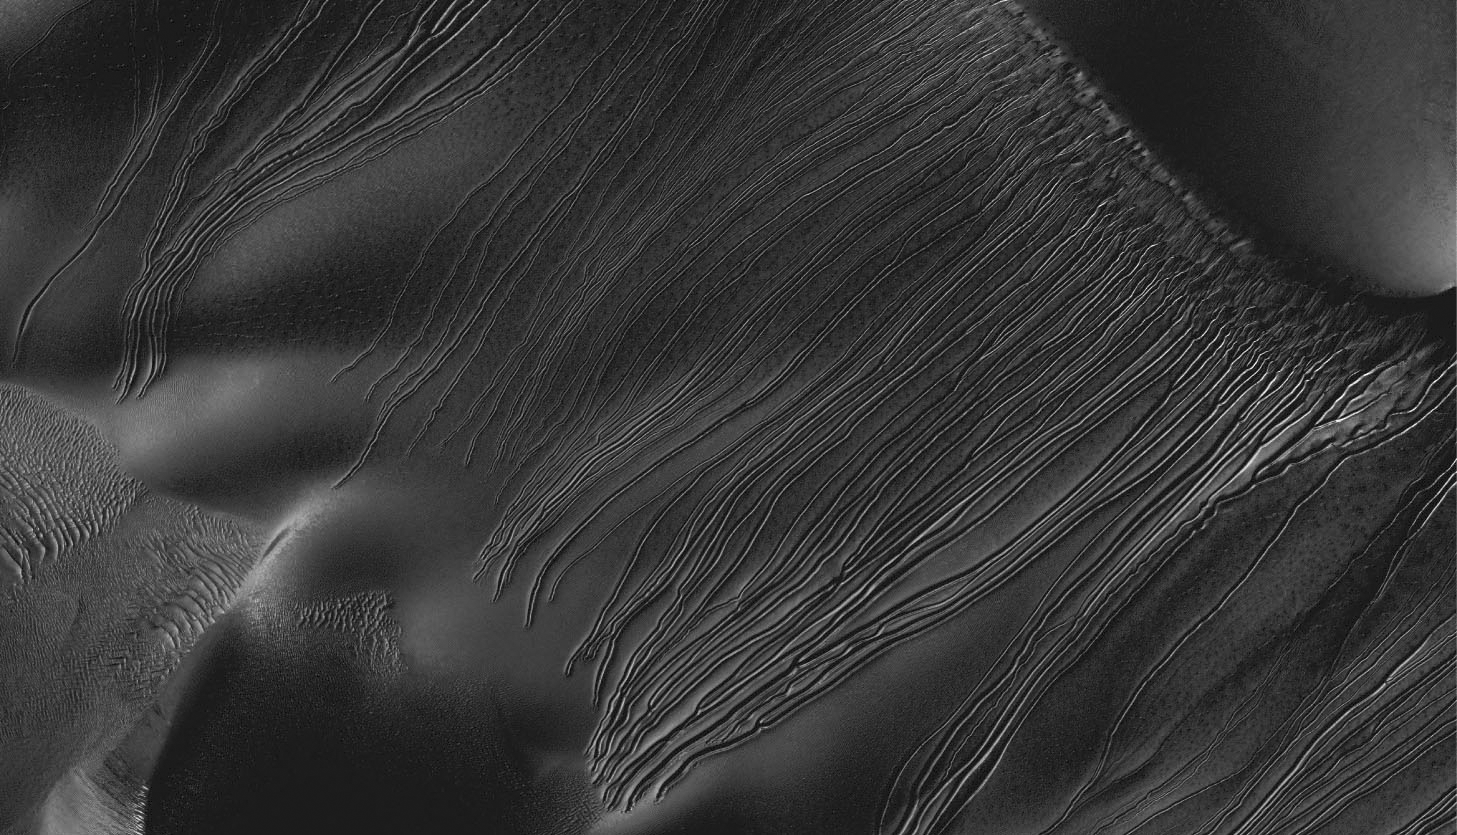

Linear Gullies Inside Russell Crater, Mars

Figure 1

Several types of downhill flow features have been observed on Mars. This image from the High Resolution Imaging Science Experiment (HiRISE) camera on NASA’s Mars Reconnaissance Orbiter is an example of a type called “linear gullies.” Linear gullies are characterized by relatively constant width and by raised banks or levees along the sides. Unlike gullies caused by water-lubricated flows on Earth and possibly on Mars, they don’t have aprons of debris at the downhill end of the channel. The grooves shown here, on the side of a large sand dune inside Russell Crater, are the longest linear gullies known, extending almost 1.2 miles (2 kilometers) down this dune slope.

New research points to chunks of frozen carbon dioxide, commonly called “dry ice,” creating linear gullies by gliding down sandy slopes on cushions of carbon-dioxide gas sublimating from the dry ice. Linear gullies are on mid-latitude sandy slopes, where the ground is covered with carbon-dioxide frost in Martian winter. Before-and-after pairs of HiRISE images indicate that the linear gullies are formed during early spring. Some linear gullies — such as the ones in the magnified section of this image shown as Figure 1 — have pits at the downhill end that could be caused by a block of dry ice ending its slide and resting in place as it sublimates away.

This image is a portion of the HiRISE exposure catalogued as PSP_001440_1255 taken on Nov. 16, 2006, at 54.25 degrees south latitude, 12.92 degrees east longitude.

The University of Arizona Lunar and Planetary Laboratory operates HiRISE, which was built by Ball Aerospace & Technologies Corp., Boulder, Colo. NASA’s Jet Propulsion Laboratory, a division of the California Institute of Technology in Pasadena, manages the Mars Reconnaissance Orbiter for NASA’s Science Mission Directorate in Washington. Lockheed Martin Space Systems, Denver, built the orbiter.

Credit: NASA/JPL-Caltech/Univ. of Arizona